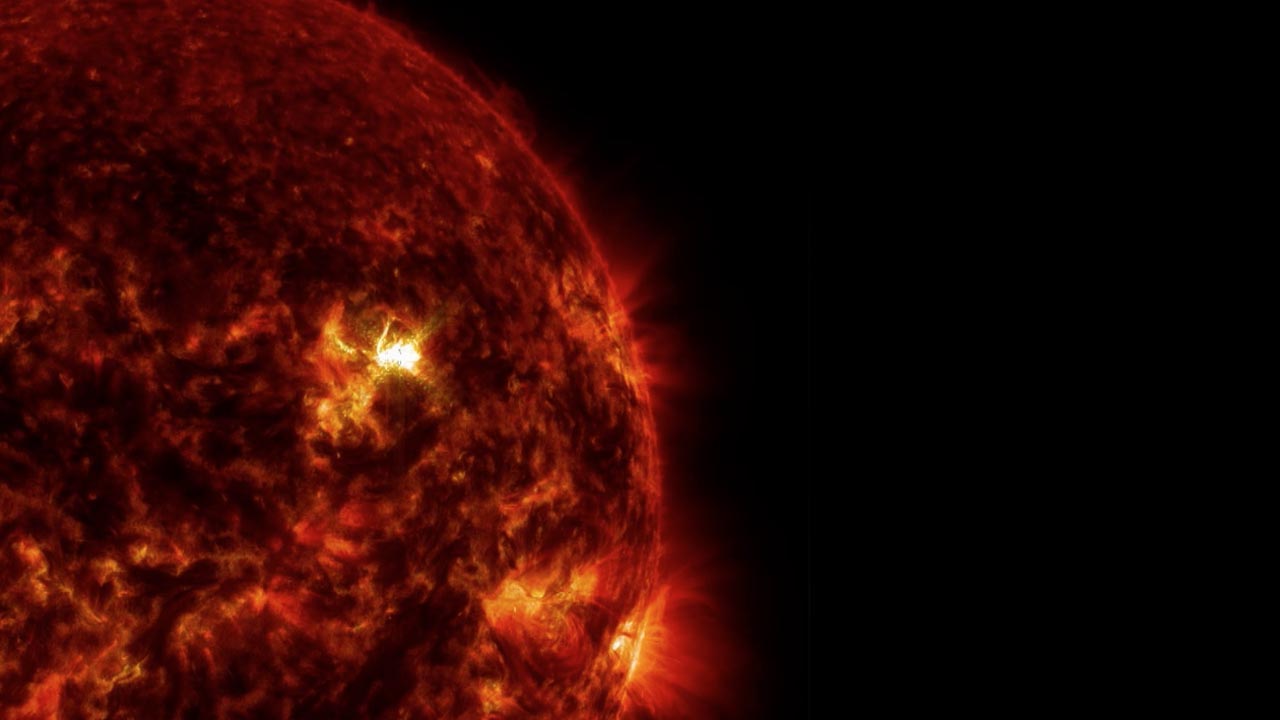

NASA's Best-Observed X-Class Flare of All Time

On March 29, 2014 the sun released an X-class flare. It was observed by NASA's Interface Region Imaging Spectrograph, or IRIS; NASA's Solar Dynamics Observatory, or SDO; NASA's Reuven Ramaty High Energy Solar Spectroscopic Imager, or RHESSI; the Japanese Aerospace Exploration Agency's Hinode; and the National Solar Observatory's Dunn Solar Telescope located at Sacramento Peak in New Mexico. To have a record of such an intense flare from so many observatories is unprecedented. Such research can help scientists better understand what catalyst sets off these large explosions on the sun. Perhaps we may even some day be able to predict their onset and forewarn of the radio blackouts solar flares can cause near Earth - blackouts that can interfere with airplane, ship and military communications.

Credit: NASA Goddard